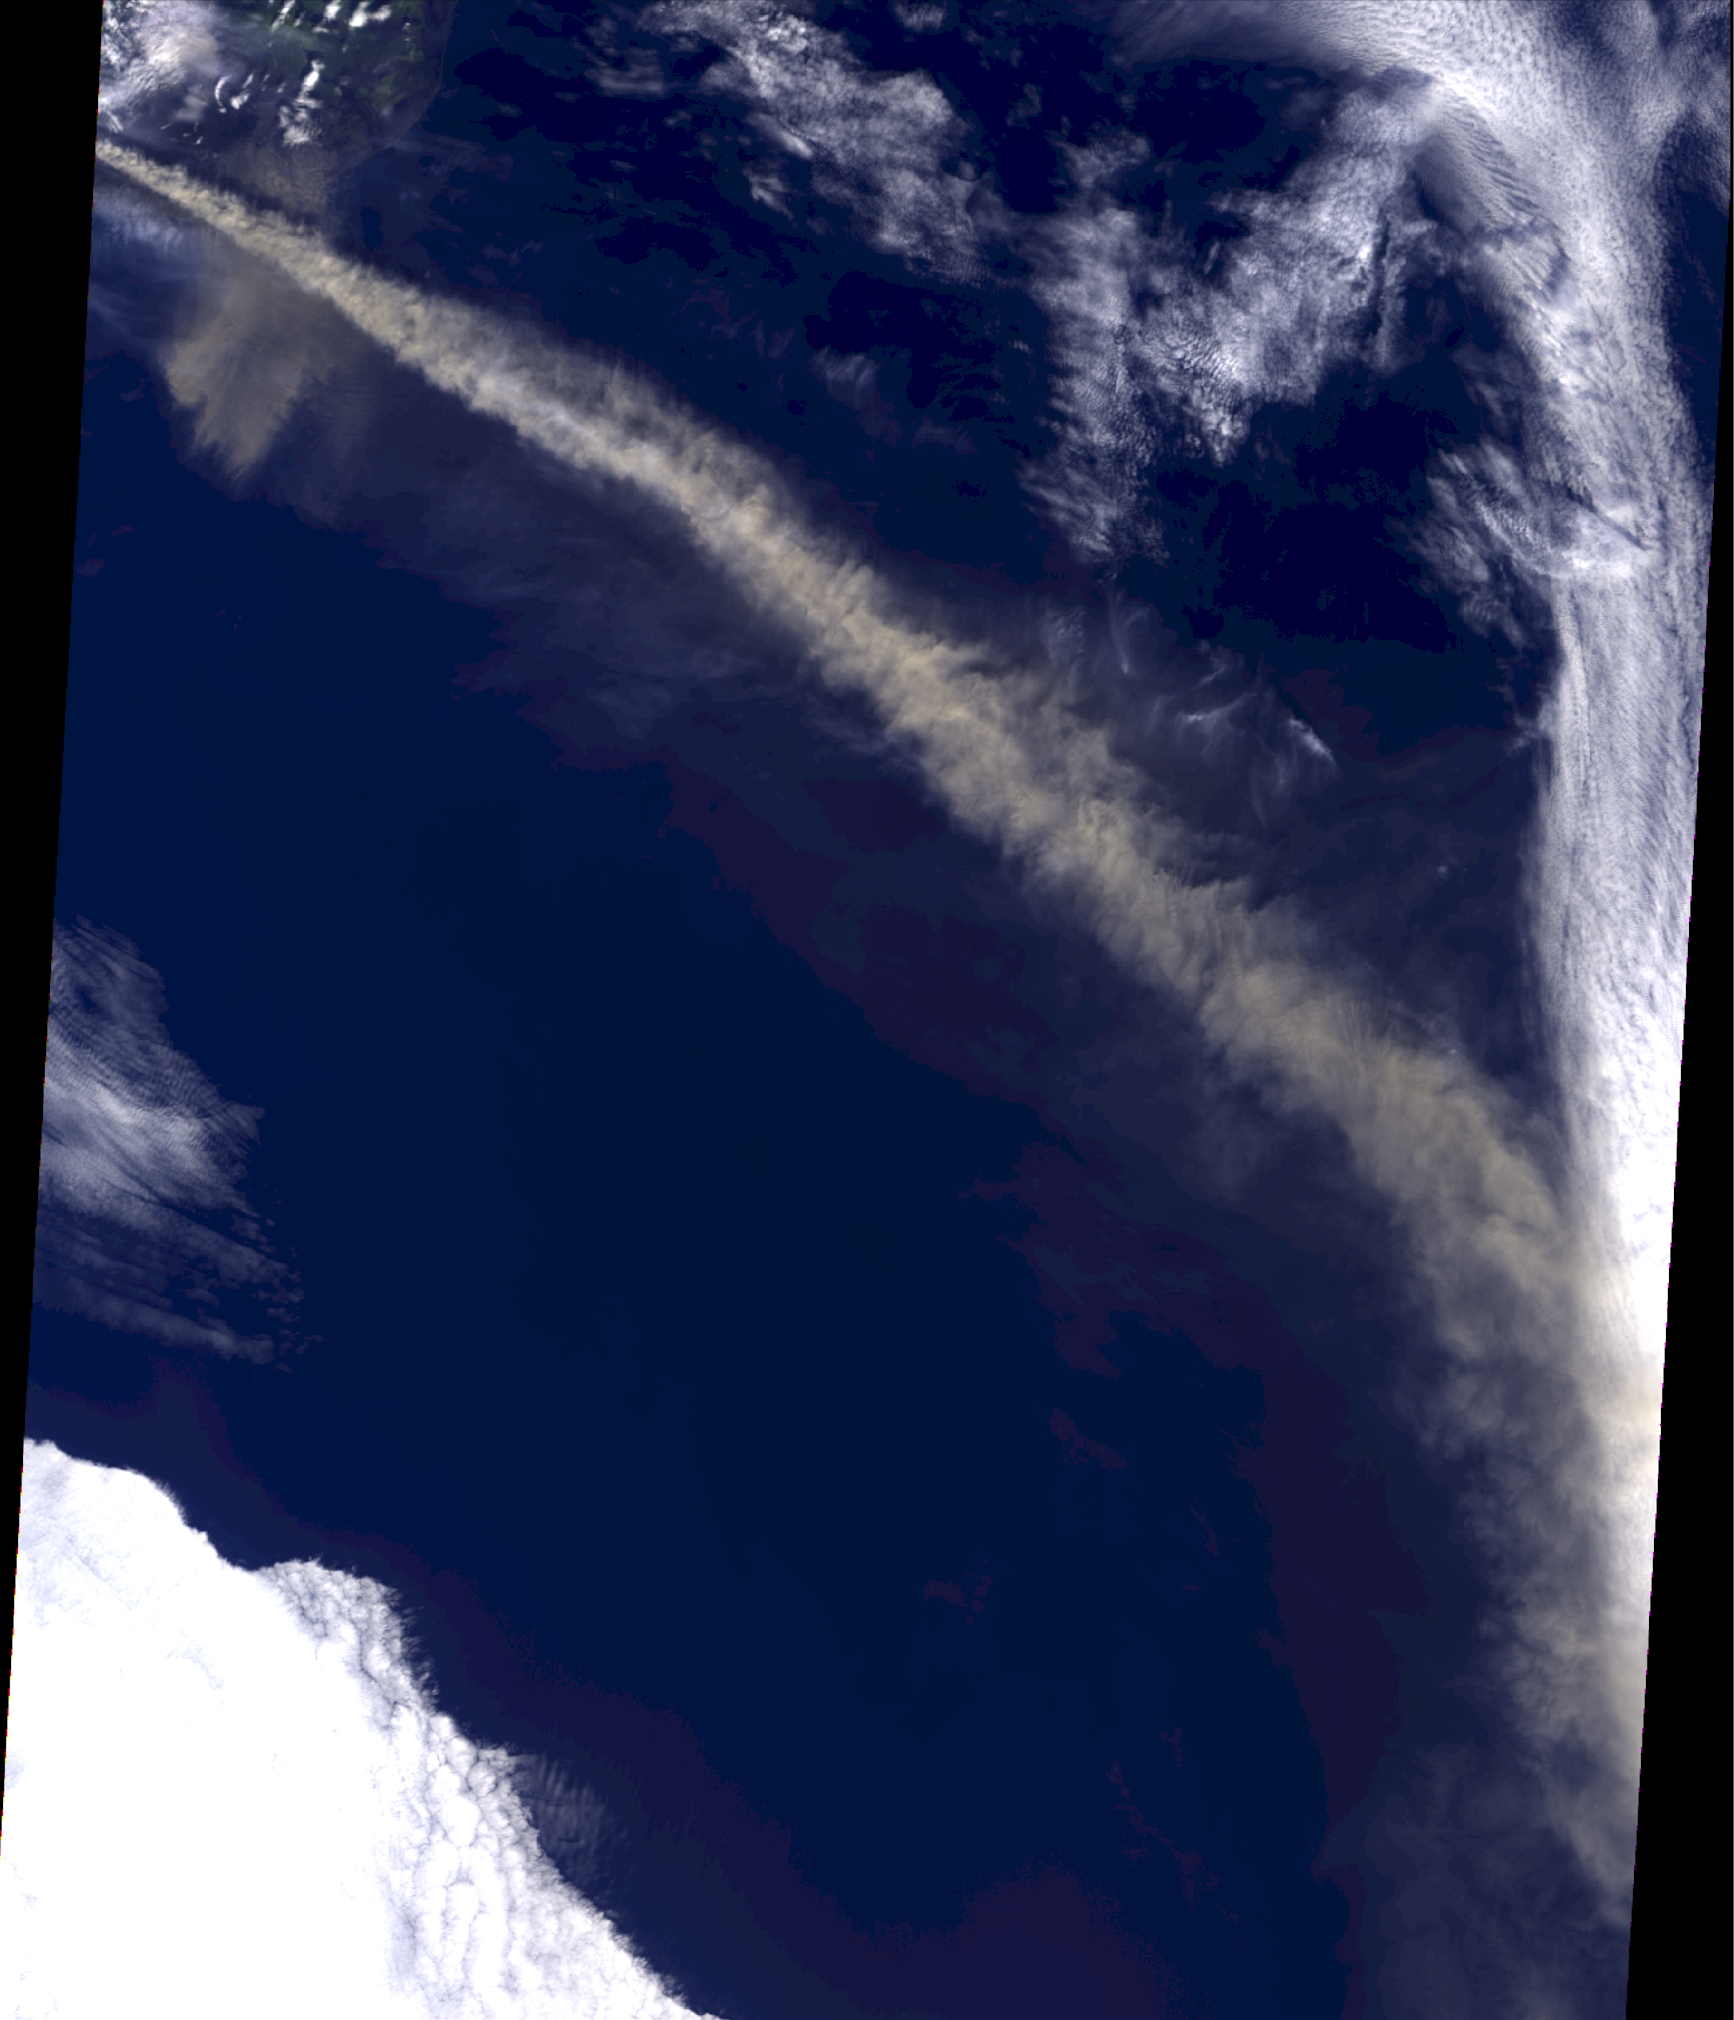

NASA MISR Image Shows Eyjafjallajökull Volcano Plume Heights

Iceland’s Eyjafjallajökull volcano produced its second major ash plume of 2010 beginning on May 7. Unlike the response to the earlier eruption, which began on April 14, 2010, the reaction to the new plume was better informed. Aircraft were diverted as needed to avoid damage, and again some airports were closed. But across Europe, planes were not grounded altogether, in part because computer models were used to predict the spread of volcanic ash. Most air passengers completed their journeys with minimal delay.

Among the key constraints required to run volcanic plume simulation models are the height to which ash is injected into the atmosphere, and the amount and timing of ash released. The Multi-angle Imaging SpectroRadiometer (MISR) instrument aboard NASA’s Terra satellite passed just east of the Eyjafjallajökull volcano mid-morning on May 7, 2010, and viewed its ash plume for about 600 kilometers (373 miles) downwind. From MISR’s nine different angular images, the height of the ash plume can be derived, using a hyper-stereo technique that also accounts for wind-driven cloud motion during the time between image acquisitions. On the left (Figure 1) is a natural-color, nadir (directly downward) view of the scene, with the volcano itself just off the upper left corner of the image, and the main plume extending to the southeast. At right (Figure 1) is the stereo-derived plume height, which is retrieved at 1.1 kilometer (0.68 mile) horizontal resolution, and with vertical accuracy of about half a kilometer (0.3 miles), from the MINX software tool. The MINX stereo-matching process uses the level of maximum spatial contrast to determine plume height. Much of the plume resides between 4 and 6 kilometers (2.5 and 4 miles) above the ocean surface (orange and red color in the right image), but descends to the 3 kilometer (2 mile) range (yellow-green) far downwind. Note also the smaller patch of ash plume near the source, within about 1 kilometer (0.6 miles) of the surface (blue in the right image), which appears to be traveling to the southwest.

The Terra satellite is in a polar orbit, crossing the equator on the dayside at about 10:30 a.m. local time. With MISR’s 400 kilometer-wide (249 mile-wide) swath, it images the entire Earth about once per week, every two-to-four days at higher latitudes. Another instrument on Terra, the Moderate Resolution Imaging Spectroradiometer (MODIS), has a single view but a 2,300 kilometer-wide (1,429-mile-wide) swath, offering complementary, daily coverage of the volcanic effluent. The combination of MODIS coverage and MISR plume height maps provides among the best constraints for aerosol plume evolution modeling. These data are being used in continuing studies of the Eyjafjallajökull ash plume phenomenon.

MISR was built and is managed by NASA’s Jet Propulsion Laboratory, Pasadena, Calif., for NASA’s Science Mission Directorate, Washington, D.C. The Terra satellite is managed by NASA’s Goddard Space Flight Center, Greenbelt, Md. The MISR data were obtained from the NASA Langley Research Center Atmospheric Science Data Center. JPL is a division of the California Institute of Technology.

Credit: NASA/GSFC/LaRC/JPL, MISR Team